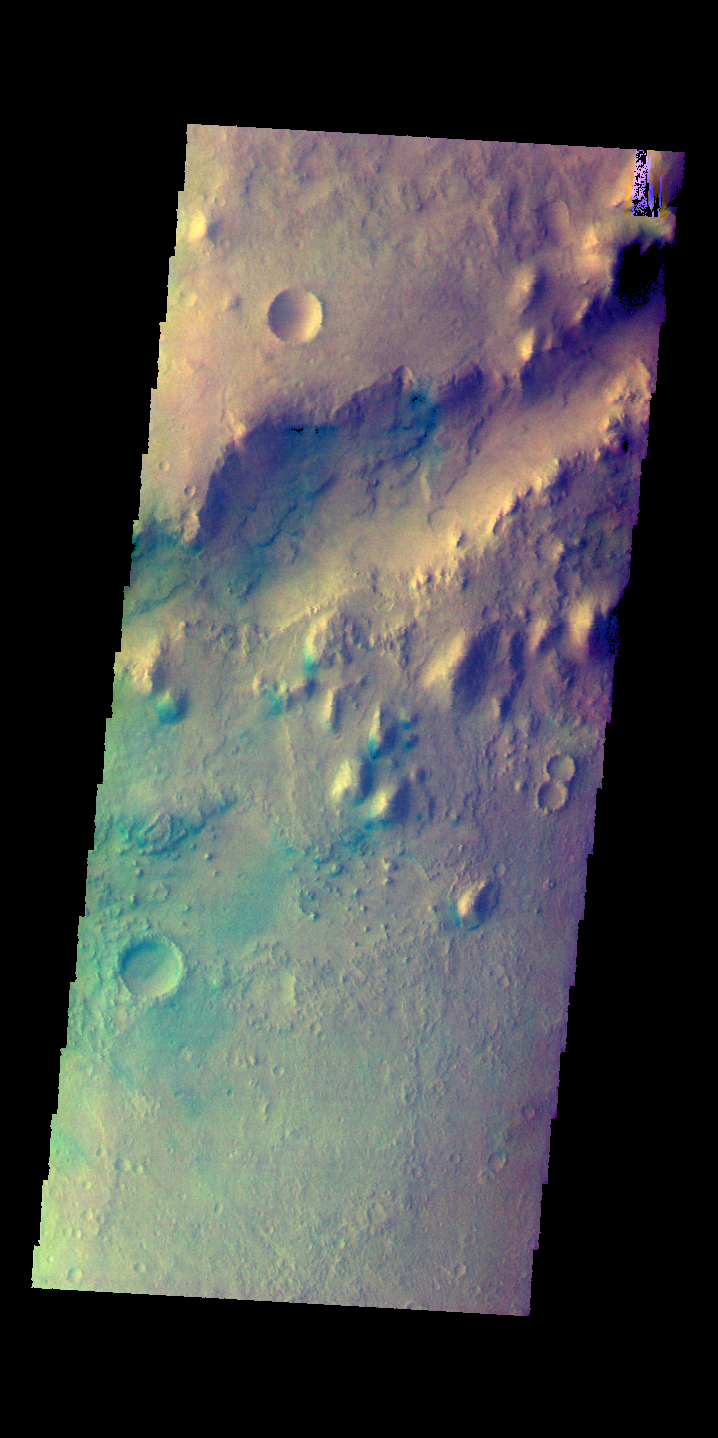

Nili Fossae – False Color

This image shows a small section of Nili Fossae. The darker blue tones are usually indications of basaltic sands.

The THEMIS VIS camera contains 5 filters. The data from different filters can be combined in multiple ways to create a false color image. These false color images may reveal subtle variations of the surface not easily identified in a single band image.

Credit: NASA/JPL-Caltech/ASU